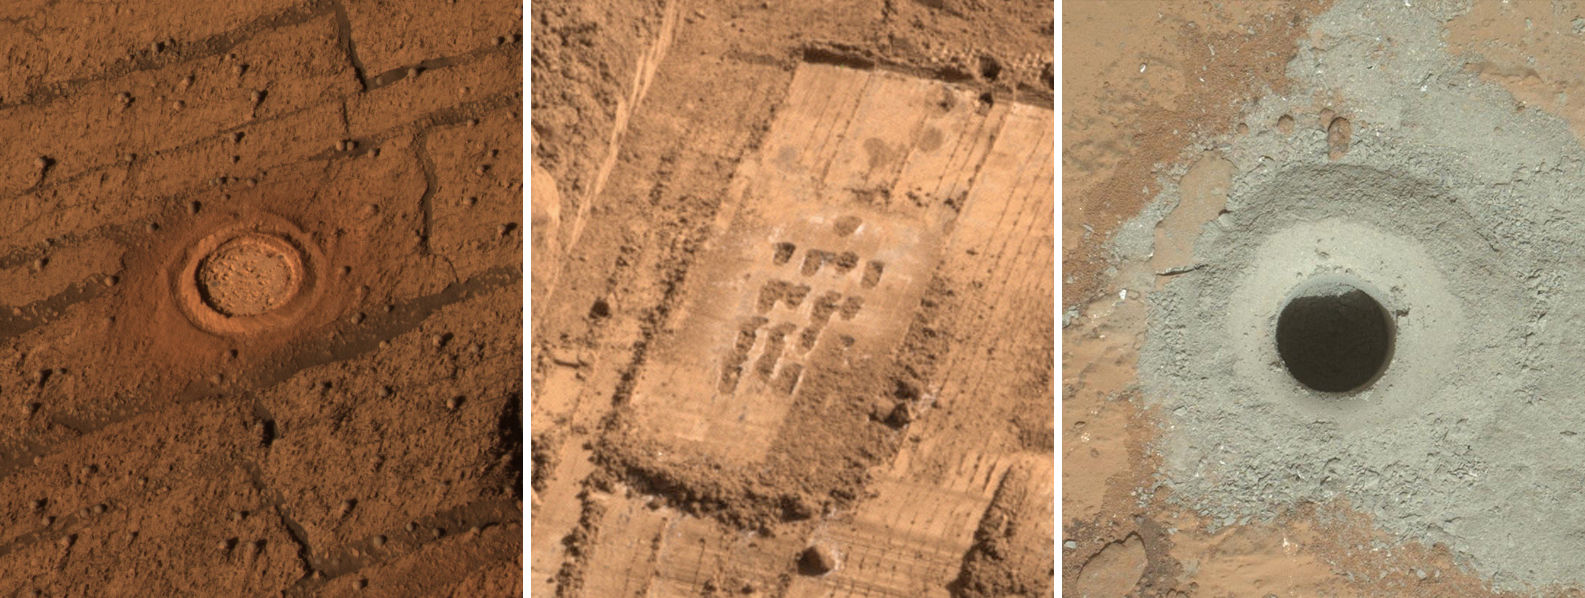

Different Tools for Different Purposes on Mars

This set of images from Mars shows the handiwork of different tools on three missions to the surface of Mars. The action of each of the tools has sometimes been referred to as drilling, but the functions of the tools have been different for each mission.

On the left is a rock on which NASA’s Mars Exploration Rover Opportunity used the rock abrasion tool on the rover’s robotic arm. Opportunity and its twin, Spirit, were each equipped with one of these tools to grind away the surface layer of rocks and expose interior rock material to examination, in place, by instruments on the rover. The diameter of the abraded circle is 1.8 inches (4.5 centimeters) in diameter. The image was cropped from PIA06355, taken in June 2004 by Opportunity’s Panoramic Camera at a target called “London” inside Endurance Crater.

The middle image shows a grid of shallow holes cut into icy soil by NASA’s Phoenix Mars Lander using the motorized rasp on the back of the scoop on the lander’s robotic arm. Phoenix used the rasp to penetrate frozen soil too hard for just scraping with the front-edge blade of the scoop. Soil shavings generated by the rasp were picked up by the scoop for delivery into the lander’s analytical instruments. The grid of rasped holes visible in this image, four holes across, is about 2 inches (5 centimeters) wide. The image was cropped from PIA10981, taken in July 2008 by Phoenix’s Surface Stereo Imager of a trench called “Snow White.”

On the right is the hole produced by the drill on NASA’s Mars rover Curiosity during the first drilling into a rock on Mars to collect a sample from inside the rock. Flutes on the bit of the drill on Curiosity’s robotic arm transport powdered material generated by drilling up into the drill, for later processing and delivery into analytical instruments inside the rover. The diameter of the hole is 0.63 inch (1.6 centimeters). The image was cropped from PIA16726, taken Feb. 8, 2013, by the Mars Hand Lens Imager on Curiosity’s arm after that day’s drilling at a target rock called “John Klein.”

More information about Curiosity is online at http://www.nasa.gov/msl and http://mars.jpl.nasa.gov/msl/.

Photojournal Note: As planned, the Phoenix lander, which landed May 25, 2008 23:53 UTC, ended communications in November 2008, about six months after landing, when its solar panels ceased operating in the dark Martian winter.

Credit: NASA/JPL-Caltech